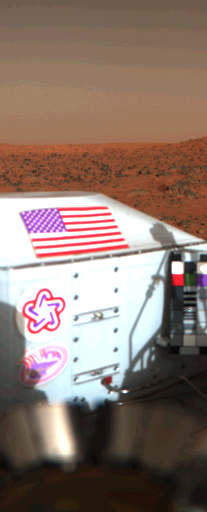

Viking Lander 1’s U.S. Flag on Mars Surface

The flag of the United States with the rocky Martian surface in the background is seen in this color picture taken on the sixth day of Viking Lander 1 on Mars (July 26). The flag is on the RTG (Radioisotope Thermoelectric Generator) wind screen. Below the flag is the bicentennial logo and the Viking symbol which shows an ancient Viking ship. This Viking symbol was designed by Peter Purol of Baltimore, winner of the Viking logo contest open to high school science students. To the right is the Reference Test Chart used for color balancing of the color images. At the bottom is the GCMS Processor Distribution Assembly with the wind screens unfurled demonstrating that the GCMS cover was deployed properly. The scene in the background is looking almost due west on Mars. The lighter zone at the far horizon is about 3 km (nearly 2 miles) from the Lander. The darker line below this is a hill crest much closer to the Lander (about 200 m or about 650 feet). The picture was taken at local Mars Time of 7:18 A.M., hence the relatively dark sky and the far horizon illuminated by the sun just rising behind the Lander.

Credit: NASA/JPL